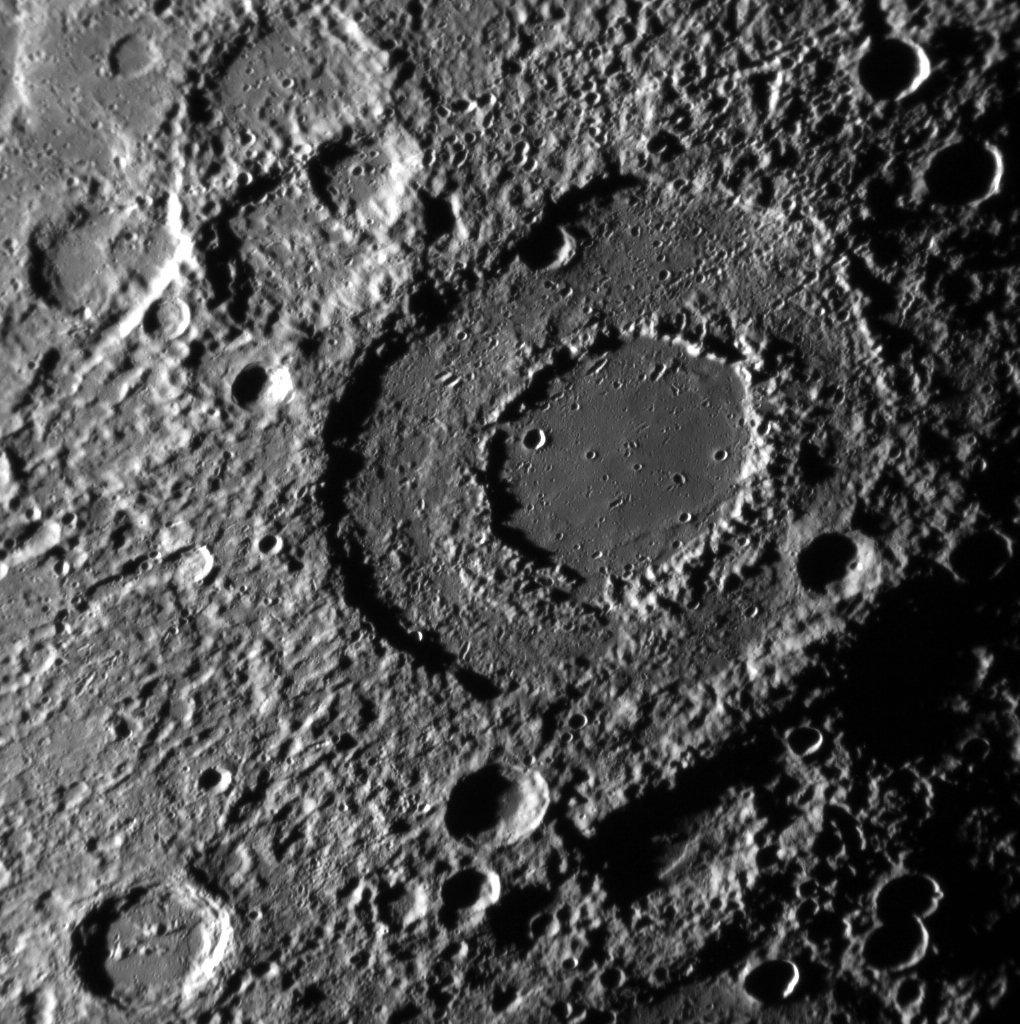

Turtle Power!

Here, the peak-ringed Michelangelo basin is seen close to the terminator. Hawthorne crater (outside this image field of view past the upper right corner) may be the source of the secondary crater chains that cross through the basin. North is towards the bottom of this image.

This image was acquired as a high-resolution targeted observation. Targeted observations are images of a small area on Mercury’s surface at resolutions much higher than the 200-meter/pixel morphology base map. It is not possible to cover all of Mercury’s surface at this high resolution, but typically several areas of high scientific interest are imaged in this mode each week.

Date acquired: March 26, 2012
Image Mission Elapsed Time (MET): 241236952
Image ID: 1566240
Instrument: Narrow Angle Camera (NAC) of the Mercury Dual Imaging System (MDIS)
Center Latitude: -44.13°
Center Longitude: 251.5° E
Resolution: 369 meters/pixel
Scale: Michelangelo basin is approximately 230 km (143 mi.) in diameter.
Incidence Angle: 83.6°
Emission Angle: 37.6°
Phase Angle: 67.5°

The MESSENGER spacecraft is the first ever to orbit the planet Mercury, and the spacecraft’s seven scientific instruments and radio science investigation are unraveling the history and evolution of the Solar System’s innermost planet. Visit the Why Mercury? section of this website to learn more about the key science questions that the MESSENGER mission is addressing. During the one-year primary mission, MDIS acquired 88,746 images and extensive other data sets. MESSENGER is now in a year-long extended mission, during which plans call for the acquisition of more than 80,000 additional images to support MESSENGER’s science goals.

For information regarding the use of images, see the MESSENGER image use policy.

Credit: NASA/Johns Hopkins University Applied Physics Laboratory/Carnegie Institution of Washington